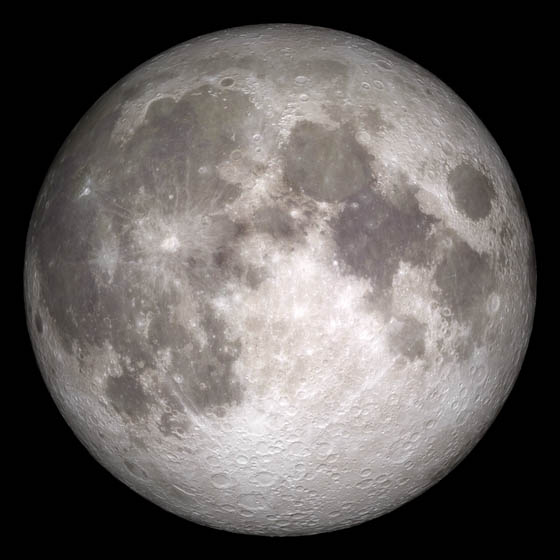

Current Moon - June 15, 2011

Current moon as viewed on Wednesday, June 15, 2011, 19:00 UT (Phase 100%) This marks the first time that accurate shadows at this level of detail are possible in such a computer simulation. The shadows are based on the global elevation map being developed from measurements by the Lunar Orbiter Laser Altimeter (LOLA) aboard the Lunar Reconnaissance Orbiter (LRO). LOLA has already taken more than 10 times as many elevation measurements as all previous missions combined. The Moon always keeps the same face to us, but not exactly the same face. Because of the tilt and shape of its orbit, we see the Moon from slightly different angles over the course of a month. When a month is compressed into 12 seconds, as it is in this animation, our changing view of the Moon makes it look like it's wobbling. This wobble is called libration. The word comes from the Latin for "balance scale" (as does the name of the zodiac constellation Libra) and refers to the way such a scale tips up and down on alternating sides. The sub-Earth point gives the amount of libration in longitude and latitude. The sub-Earth point is also the apparent center of the Moon's disk and the location on the Moon where the Earth is directly overhead. The Moon is subject to other motions as well. It appears to roll back and forth around the sub-Earth point. The roll angle is given by the position angle of the axis, which is the angle of the Moon's north pole relative to celestial north. The Moon also approaches and recedes from us, appearing to grow and shrink. The two extremes, called perigee (near) and apogee (far), differ by more than 10%. The most noticed monthly variation in the Moon's appearance is the cycle of phases, caused by the changing angle of the Sun as the Moon orbits the Earth. The cycle begins with the waxing (growing) crescent Moon visible in the west just after sunset. By first quarter, the Moon is high in the sky at sunset and sets around midnight. The full Moon rises at sunset and is high in the sky at midnight. The third quarter Moon is often surprisingly conspicuous in the daylit western sky long after sunrise. Celestial north is up in these images, corresponding to the view from the northern hemisphere. The descriptions of the print resolution stills also assume a northern hemisphere orientation. To adjust for southern hemisphere views, rotate the images 180 degrees, and substitute "north" for "south" in the descriptions.

Credit: NASA/Goddard Space Flight Center Scientific Visualization Studio